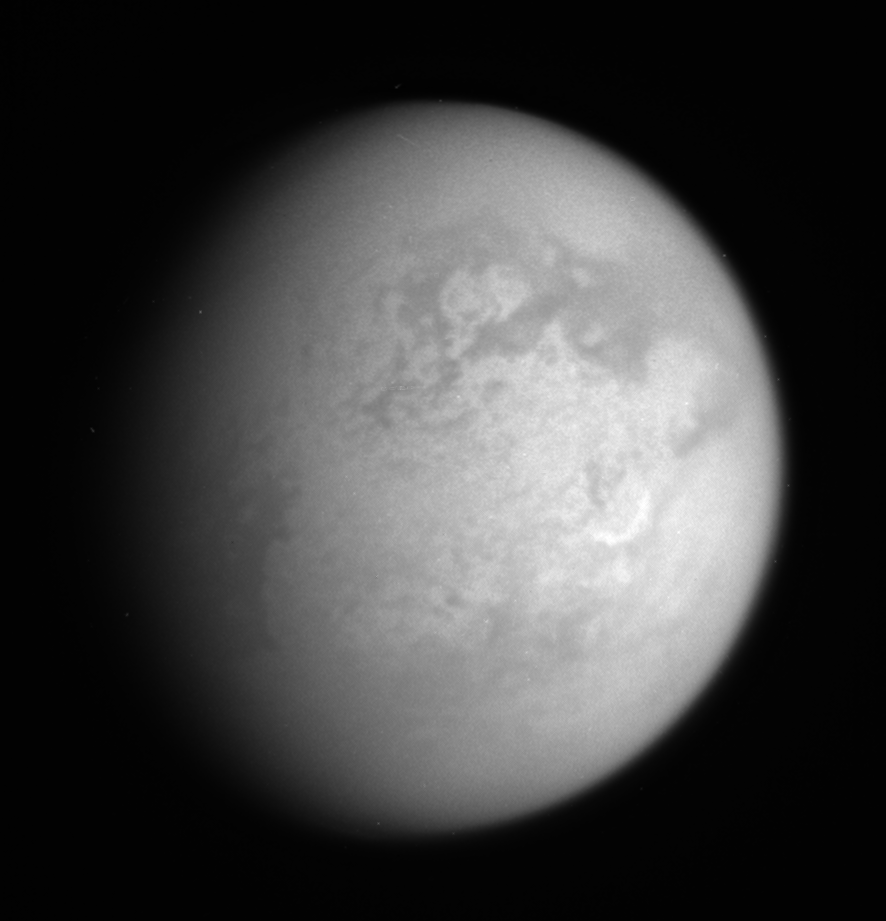

Titan Smiles Back

This infrared view shows features on the leading hemisphere of Titan, including the bright, crescent-shaped Hotei arcus (right of center), which is also informally called “the Smile” by researchers.

The view is centered on the bright region called Xanadu. Above center is the large crater Menrva, which is surrounded by darker material.

North on Titan (5,150 kilometers, or 3,200 miles across) is up and rotated 30 degrees to the left.

The image was taken with the Cassini spacecraft narrow-angle camera on Jan. 13, 2006 using a spectral filter sensitive to wavelengths of infrared light centered at 938 nanometers. The image was acquired at a distance of approximately 1.3 million kilometers (800,000 miles) from Titan and at a Sun-Titan-spacecraft, or phase, angle of 41 degrees. Image scale is 7 kilometers (5 miles) per pixel.

The Cassini-Huygens mission is a cooperative project of NASA, the European Space Agency and the Italian Space Agency. The Jet Propulsion Laboratory, a division of the California Institute of Technology in Pasadena, manages the mission for NASA’s Science Mission Directorate, Washington, D.C. The Cassini orbiter and its two onboard cameras were designed, developed and assembled at JPL. The imaging operations center is based at the Space Science Institute in Boulder, Colo.

Credit: NASA/JPL/Space Science Institute